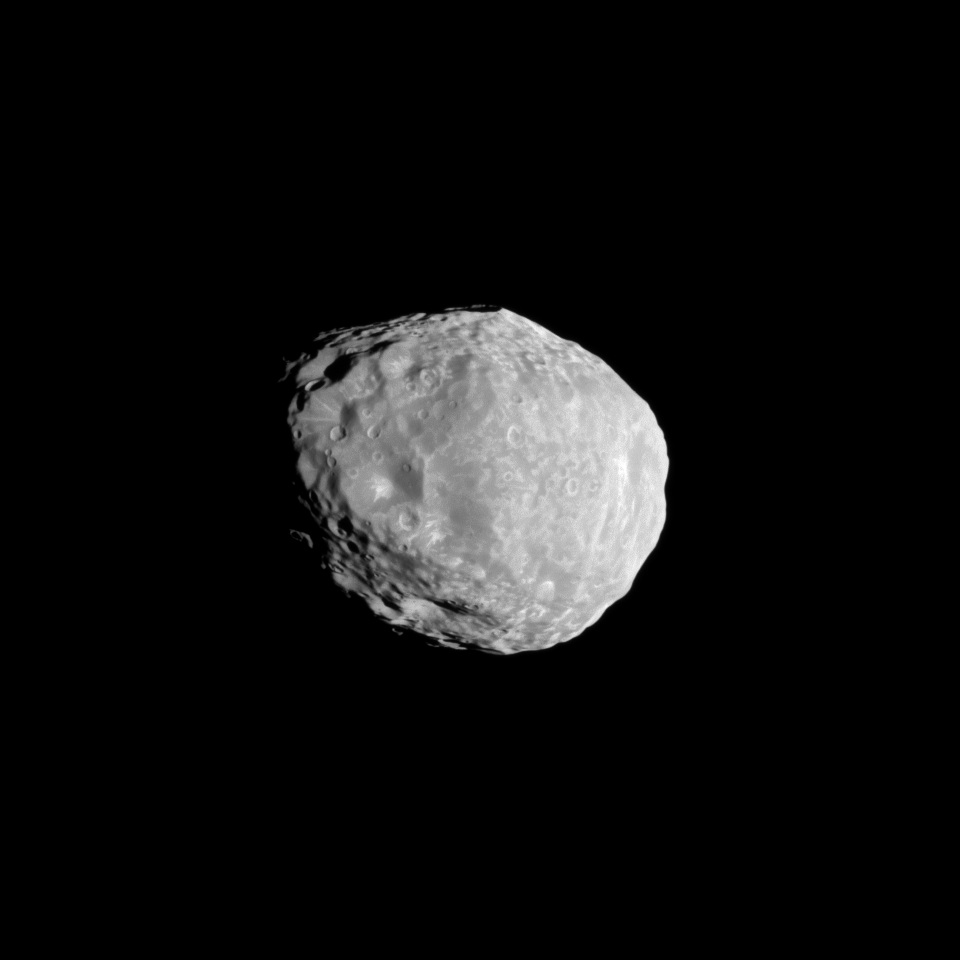

Blasted Janus

Saturn’s moon Janus shows the scars of impacts in this Cassini spacecraft image of craters light and dark.

This view looks toward the Saturn-facing side of Janus (179 kilometers, or 111 miles across). North on Janus is up and rotated 10 degrees to the right.

The image was taken in visible light with the Cassini spacecraft narrow-angle camera on April 7, 2010. The view was acquired at a distance of approximately 75,000 kilometers (47,000 miles) from Janus and at a sun-Janus-spacecraft, or phase, angle of 39 degrees. Image scale is 448 meters (1,469 feet) per pixel.

The Cassini-Huygens mission is a cooperative project of NASA, the European Space Agency and the Italian Space Agency. The Jet Propulsion Laboratory, a division of the California Institute of Technology in Pasadena, manages the mission for NASA’s Science Mission Directorate, Washington, D.C. The Cassini orbiter and its two onboard cameras were designed, developed and assembled at JPL. The imaging operations center is based at the Space Science Institute in Boulder, Colo.

Credit: NASA/JPL/Space Science Institute